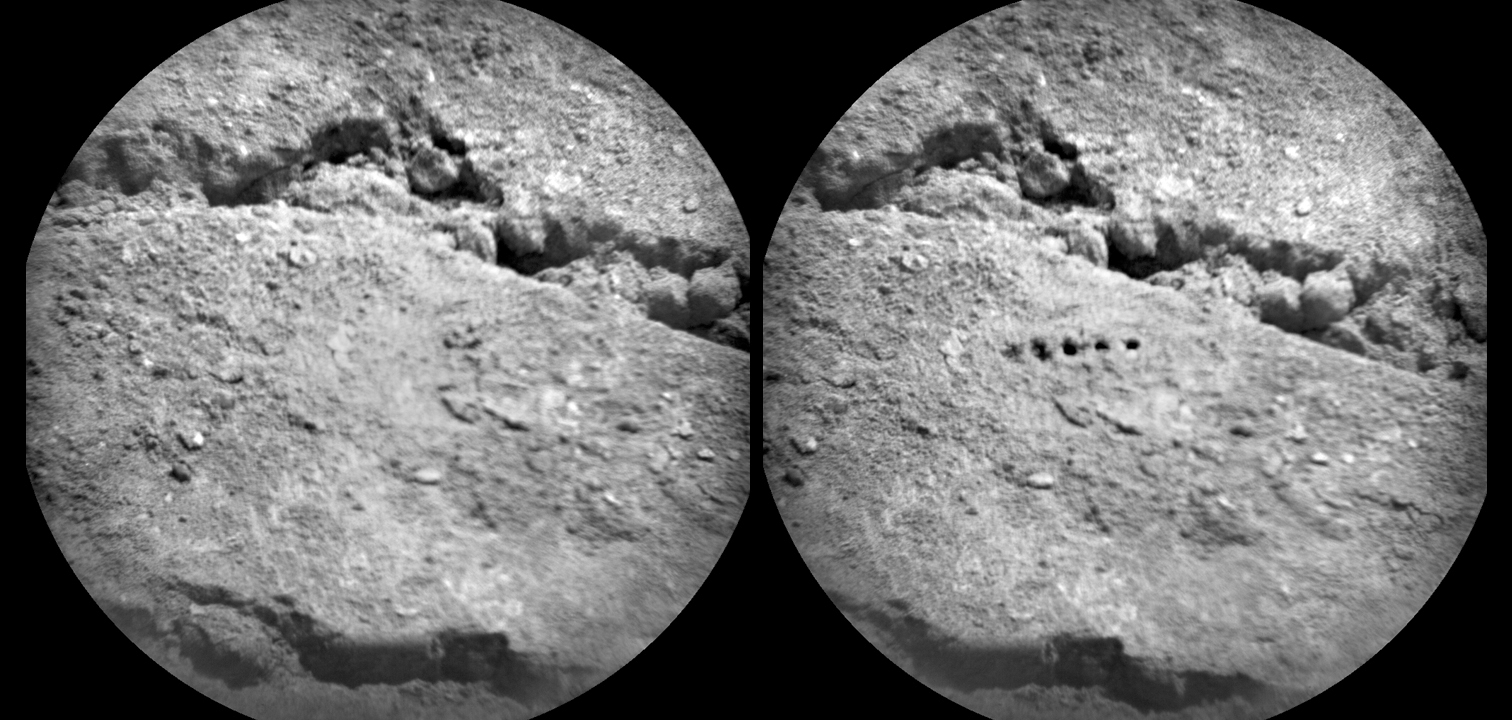

Marks of Laser Exam on Martian Soil

The Chemistry and Camera (ChemCam) instrument on NASA’s Mars rover Curiosity used its laser to examine side-by-side points in a target patch of soil, leaving the marks apparent in this before-and-after comparison.

The two images were taken by ChemCam’s Remote Micro-Imager from a distance of about 11.5 feet (3.5 meters). The diameter of the circular field of view is about 3.1 inches (7.9 centimeters).

Researchers used ChemCam to study this soil target, named “Beechey,” during the 19th Martian day, or sol, of Curiosity’s mission (Aug. 25, 2012). The observation mode, called a five-by-one raster, is a way to investigate chemical variability at short scale on rock or soil targets. For the Beechey study, each point received 50 shots of the instrument’s laser. The points on the target were studied in sequence left to right. Each shot delivers more than a million watts of power for about five one-billionths of a second. The energy from the laser excites atoms in the target into a glowing state, and the instrument records the spectra of the resulting glow to identify what chemical elements are present in the target.

The holes seen here have widths of about 0.08 inch to 0.16 inch (2 to 4 millimeters), much larger than the size of the laser spot (0.017 inch or 0.43 millimeter at this distance). This demonstrates the power of the laser to evacuate dust and small unconsolidated grains. A preliminary analysis of the spectra recorded during this raster study show that the first laser shots look alike for each of the five points, but then variability is seen from shot to shot in a given point and from point to point.

ChemCam was developed, built and tested by the U.S. Department of Energy’s Los Alamos National Laboratory in partnership with scientists and engineers funded by France’s national space agency, Centre National d’Etudes Spatiales (CNES) and research agency, Centre National de la Recherche Scientifique (CNRS).

NASA’s Jet Propulsion Laboratory, a division of the California Institute of Technology, Pasadena, manages the Mars Science Laboratory Project, including Curiosity, for NASA’s Science Mission Directorate, Washington. JPL designed and built the rover.

Credit: NASA/JPL-Caltech/LANL/CNES/IRAP/LPGN/CNRS